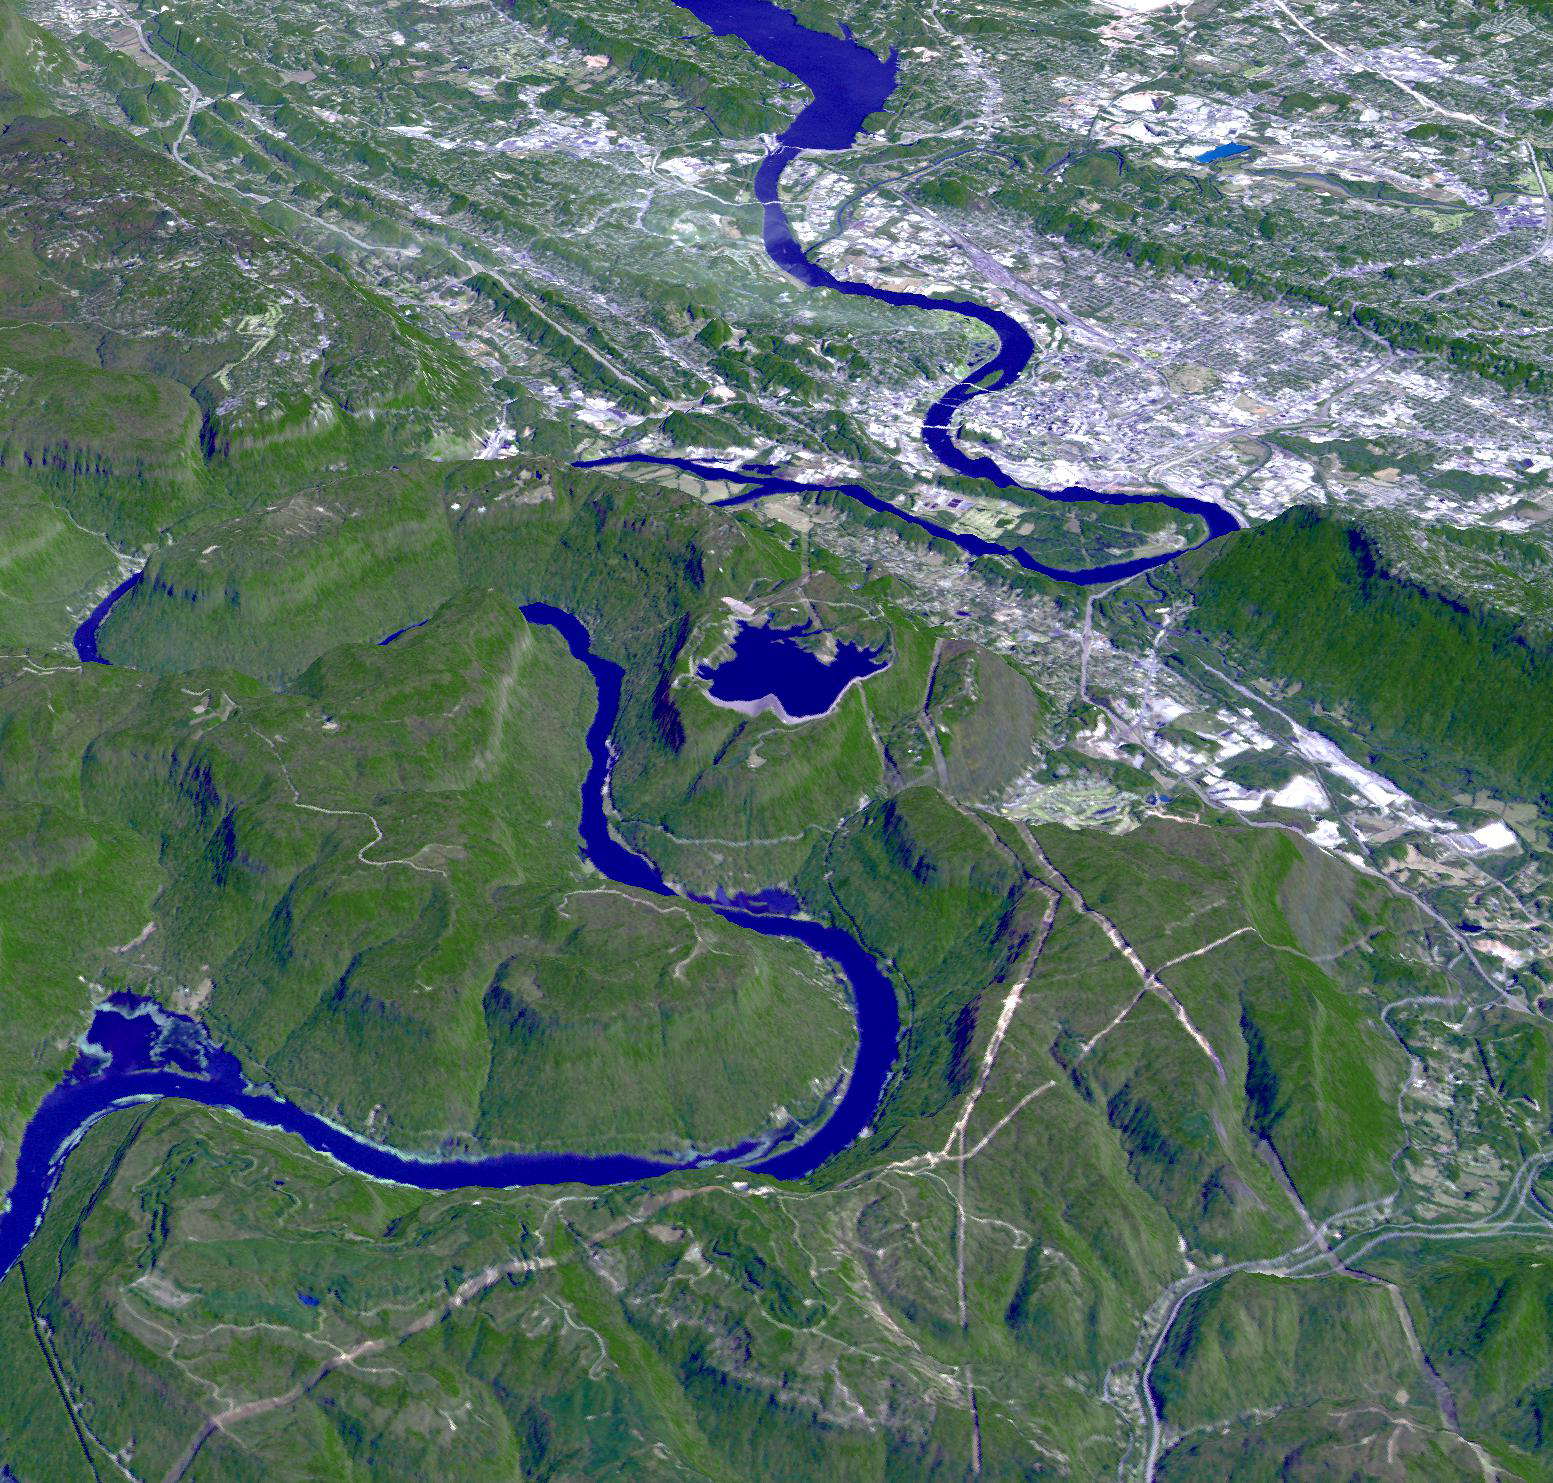

150th Anniversary of the Battle of Chattanooga, Tennessee

In the fall of 1863, Confederate General Braxton Bragg’s army occupied the mountains that ring the vital railroad center of Chattanooga, on the Tennessee River. Union General Ulysses Grant, brought in to save the situation, steadily built up offensive strength, and on November 23-25 burst the blockade in a series of brilliantly executed attacks. Union forces pushed Confederate troops away from Chattanooga. The victory set the stage for General Sherman’s Atlanta Campaign. The image was acquired October 17, 2010, and is located at 35 degrees north latitude, 85.3 degrees west longitude.

With its 14 spectral bands from the visible to the thermal infrared wavelength region and its high spatial resolution of 15 to 90 meters (about 50 to 300 feet), ASTER images Earth to map and monitor the changing surface of our planet. ASTER is one of five Earth-observing instruments launched Dec. 18, 1999, on Terra. The instrument was built by Japan’s Ministry of Economy, Trade and Industry. A joint U.S./Japan science team is responsible for validation and calibration of the instrument and data products.

The broad spectral coverage and high spectral resolution of ASTER provides scientists in numerous disciplines with critical information for surface mapping and monitoring of dynamic conditions and temporal change. Example applications are: monitoring glacial advances and retreats; monitoring potentially active volcanoes; identifying crop stress; determining cloud morphology and physical properties; wetlands evaluation; thermal pollution monitoring; coral reef degradation; surface temperature mapping of soils and geology; and measuring surface heat balance.

The U.S. science team is located at NASA’s Jet Propulsion Laboratory, Pasadena, Calif. The Terra mission is part of NASA’s Science Mission Directorate, Washington, D.C.

Credit: NASA/GSFC/METI/ERSDAC/JAROS, and U.S./Japan ASTER Science Team